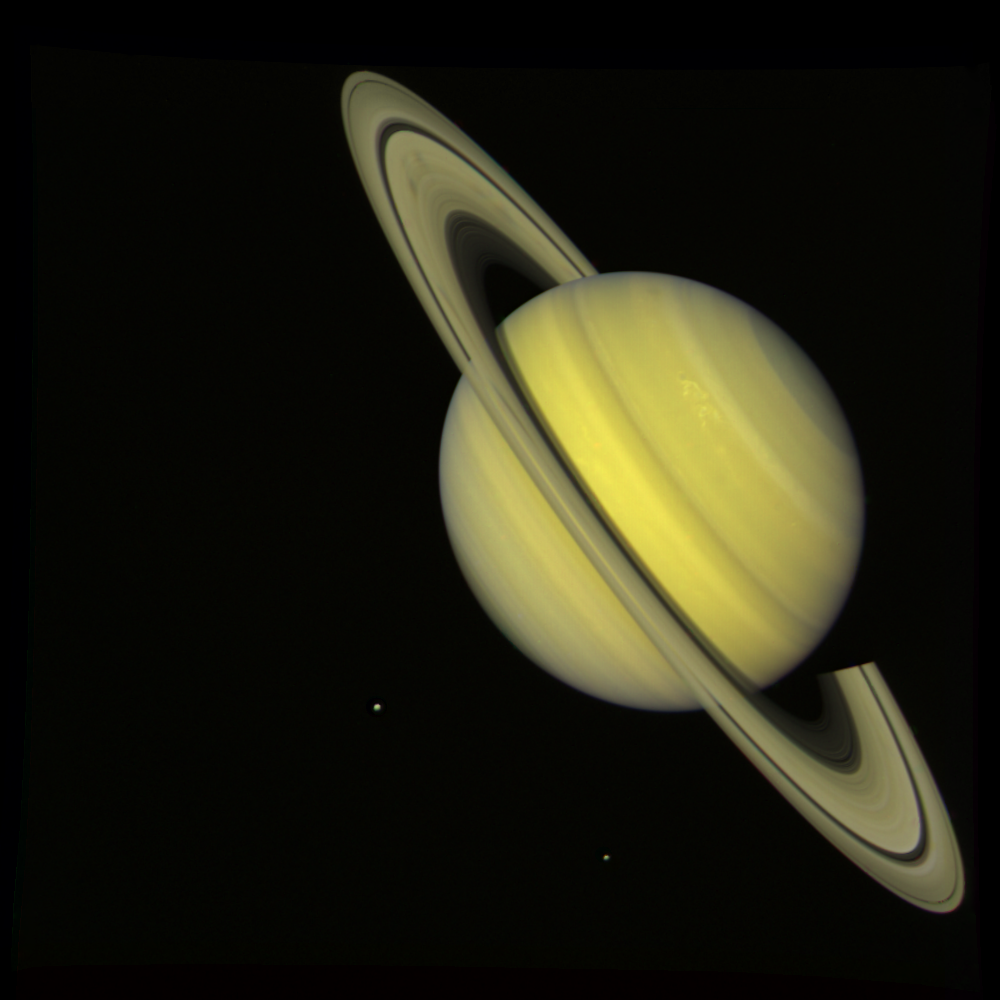

Saturn With Rhea and Dione (True Color)

NASA’s Voyager 2 took this ‘true color’ photograph of Saturn on July 21, 1981, when the spacecraft was 33.9 million kilometers (21 million miles) from the planet. Two bright, presumably convective cloud patterns are visible in the mid-northern hemisphere and several dark spoke-like features can be seen in the broad B-ring (left of planet). The moons Rhea and Dione appear as blue dots to the south and southeast of Saturn, respectively. Voyager 2 made its closest approach to Saturn on Aug. 25, 1981. The Voyager project is managed for NASA by the Jet Propulsion Laboratory, Pasadena, Calif.

Credit: NASA/JPL